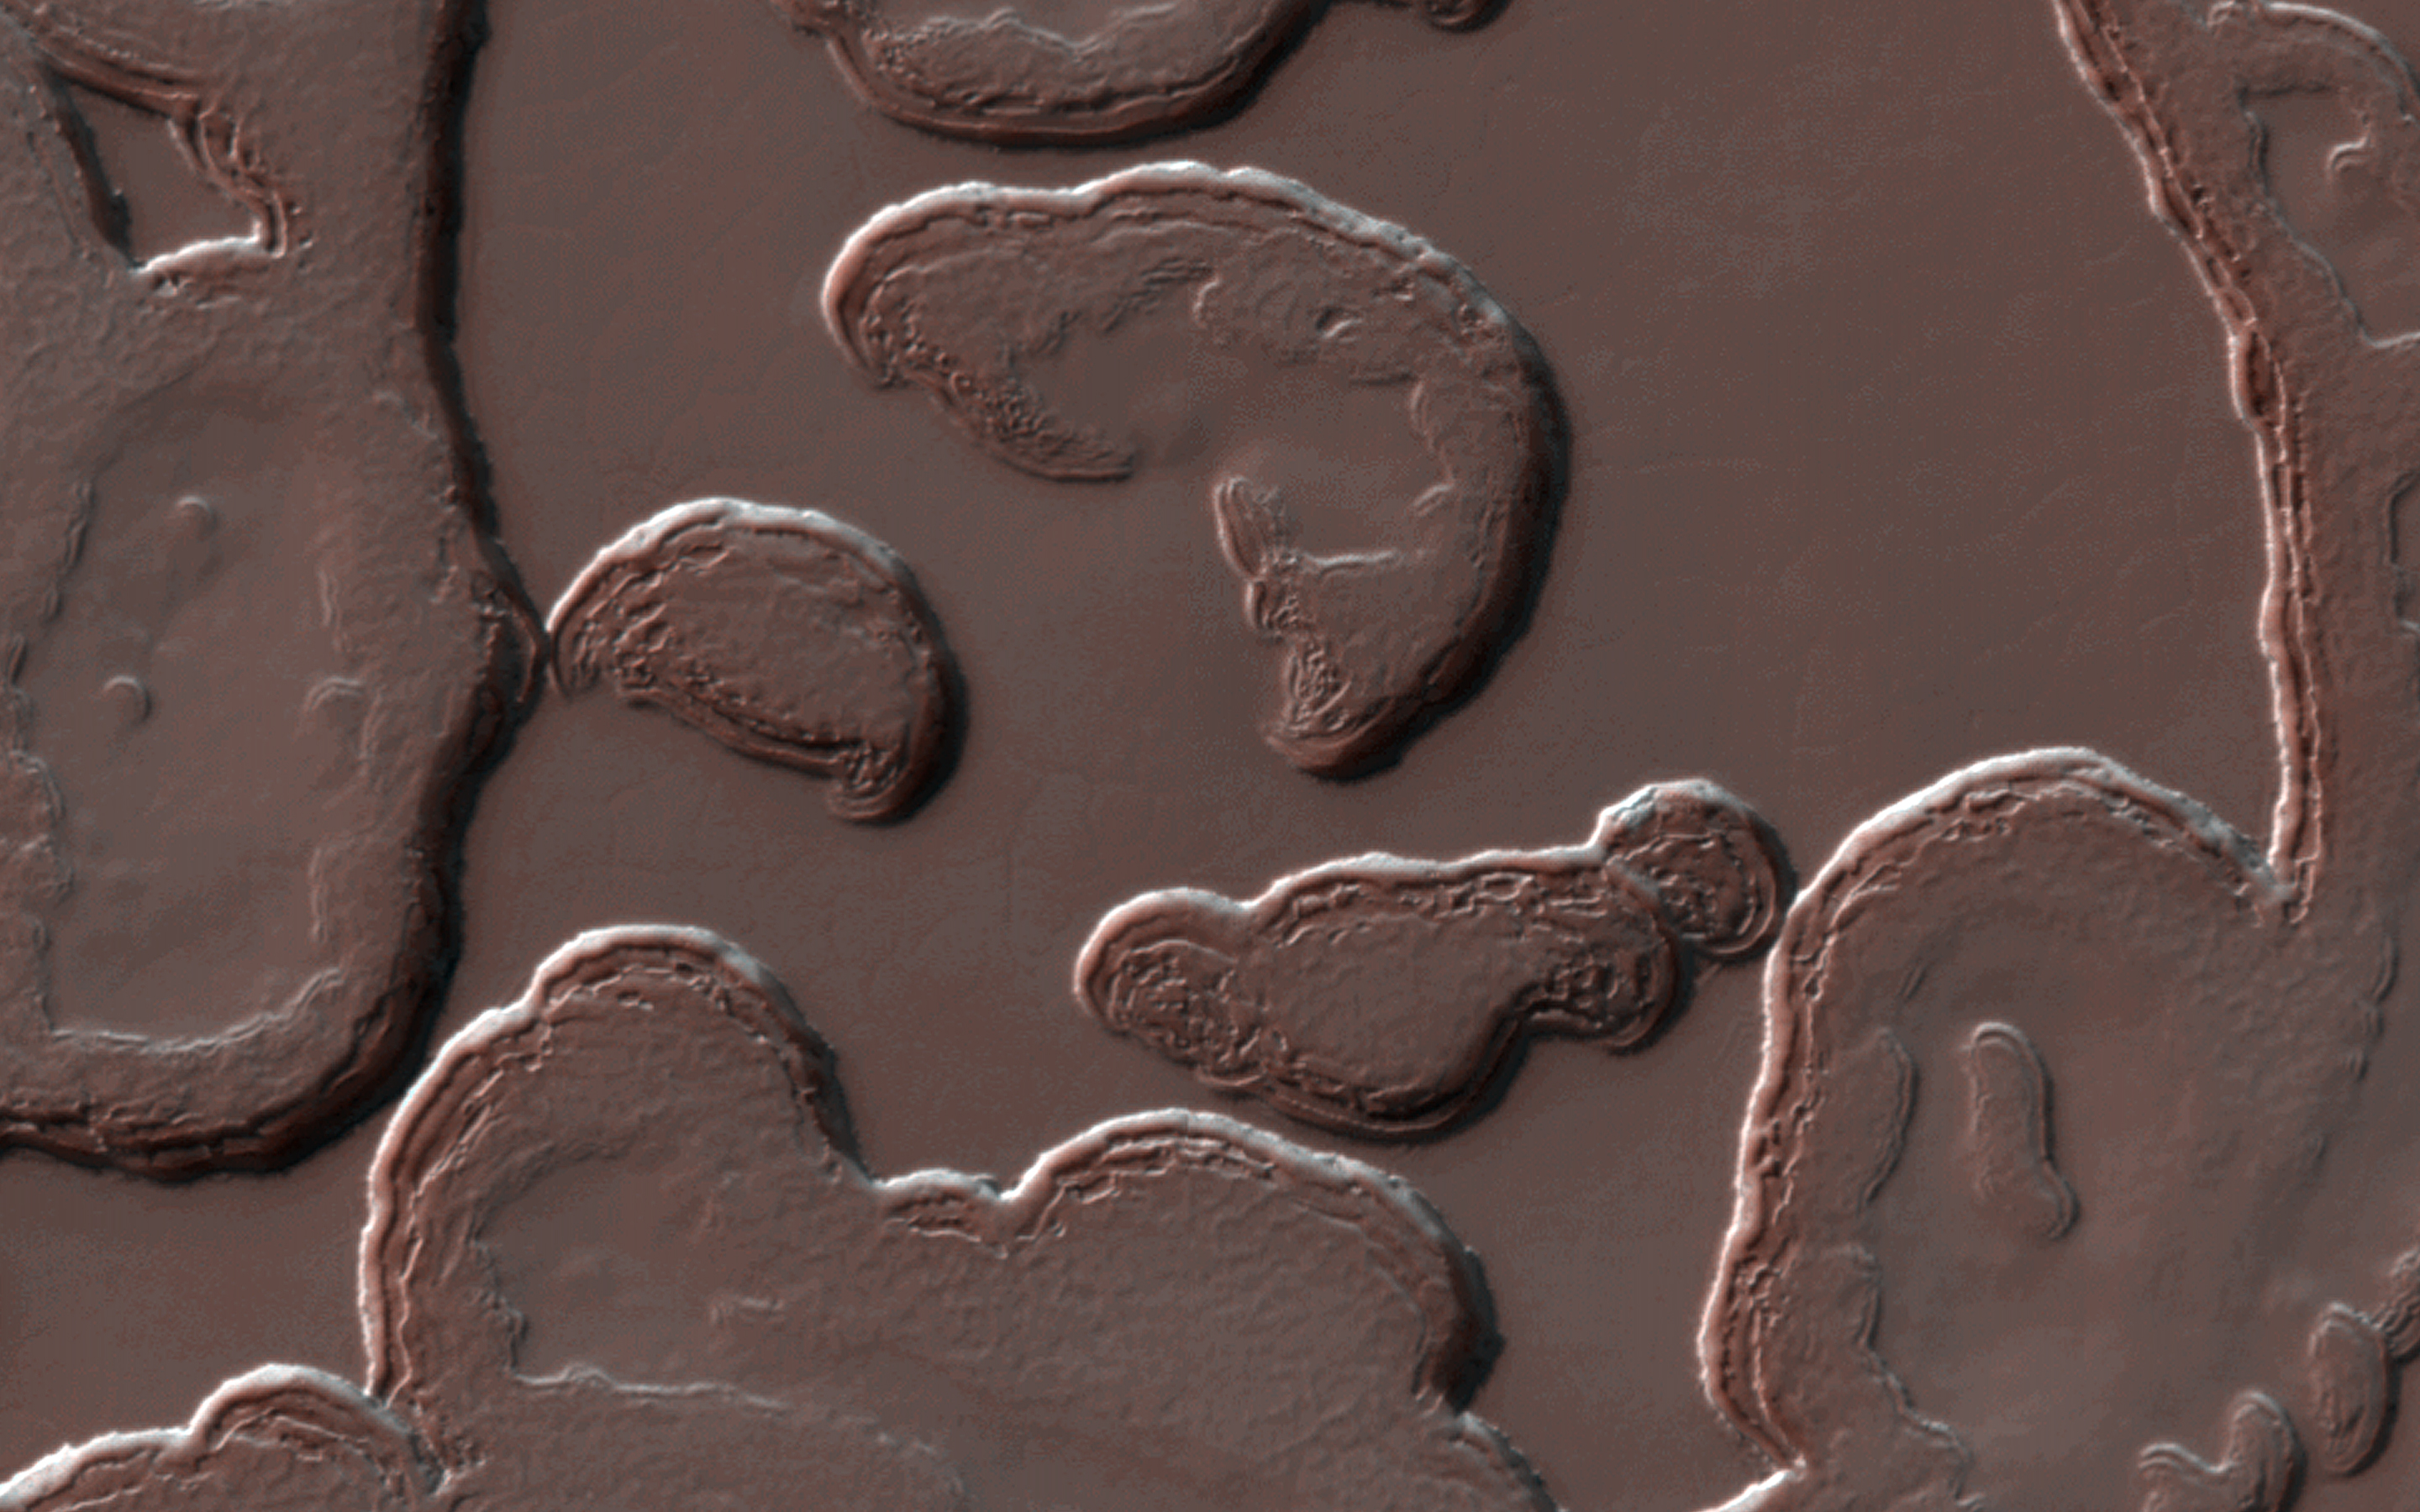

Dramatic Changes over the South Polar Residual Cap

The South Polar residual cap is composed of carbon dioxide ice that persists through each Martian summer. However, it is constantly changing shape.

The slopes get more direct illumination at this polar location, so they warm up and sublimate, going directly from a solid state to a gaseous state. The gas then re-condenses as frost over flat areas, building new layers as the older layers are destroyed. This animation compares a small subarea to the same locale imaged in 2009.

The map is projected here at a scale of 50 centimeters (19.7 inches) per pixel. [The original image scale is 49.0 centimeters (19.3 inches) per pixel (with 2 x 2 binning); objects on the order of 147 centimeters (57.9 inches) across are resolved.] North is up.

The University of Arizona, Tucson, operates HiRISE, which was built by Ball Aerospace & Technologies Corp., Boulder, Colorado. NASA’s Jet Propulsion Laboratory, a division of Caltech in Pasadena, California, manages the Mars Reconnaissance Orbiter Project for NASA’s Science Mission Directorate, Washington.

Credit: NASA/JPL/University of Arizona